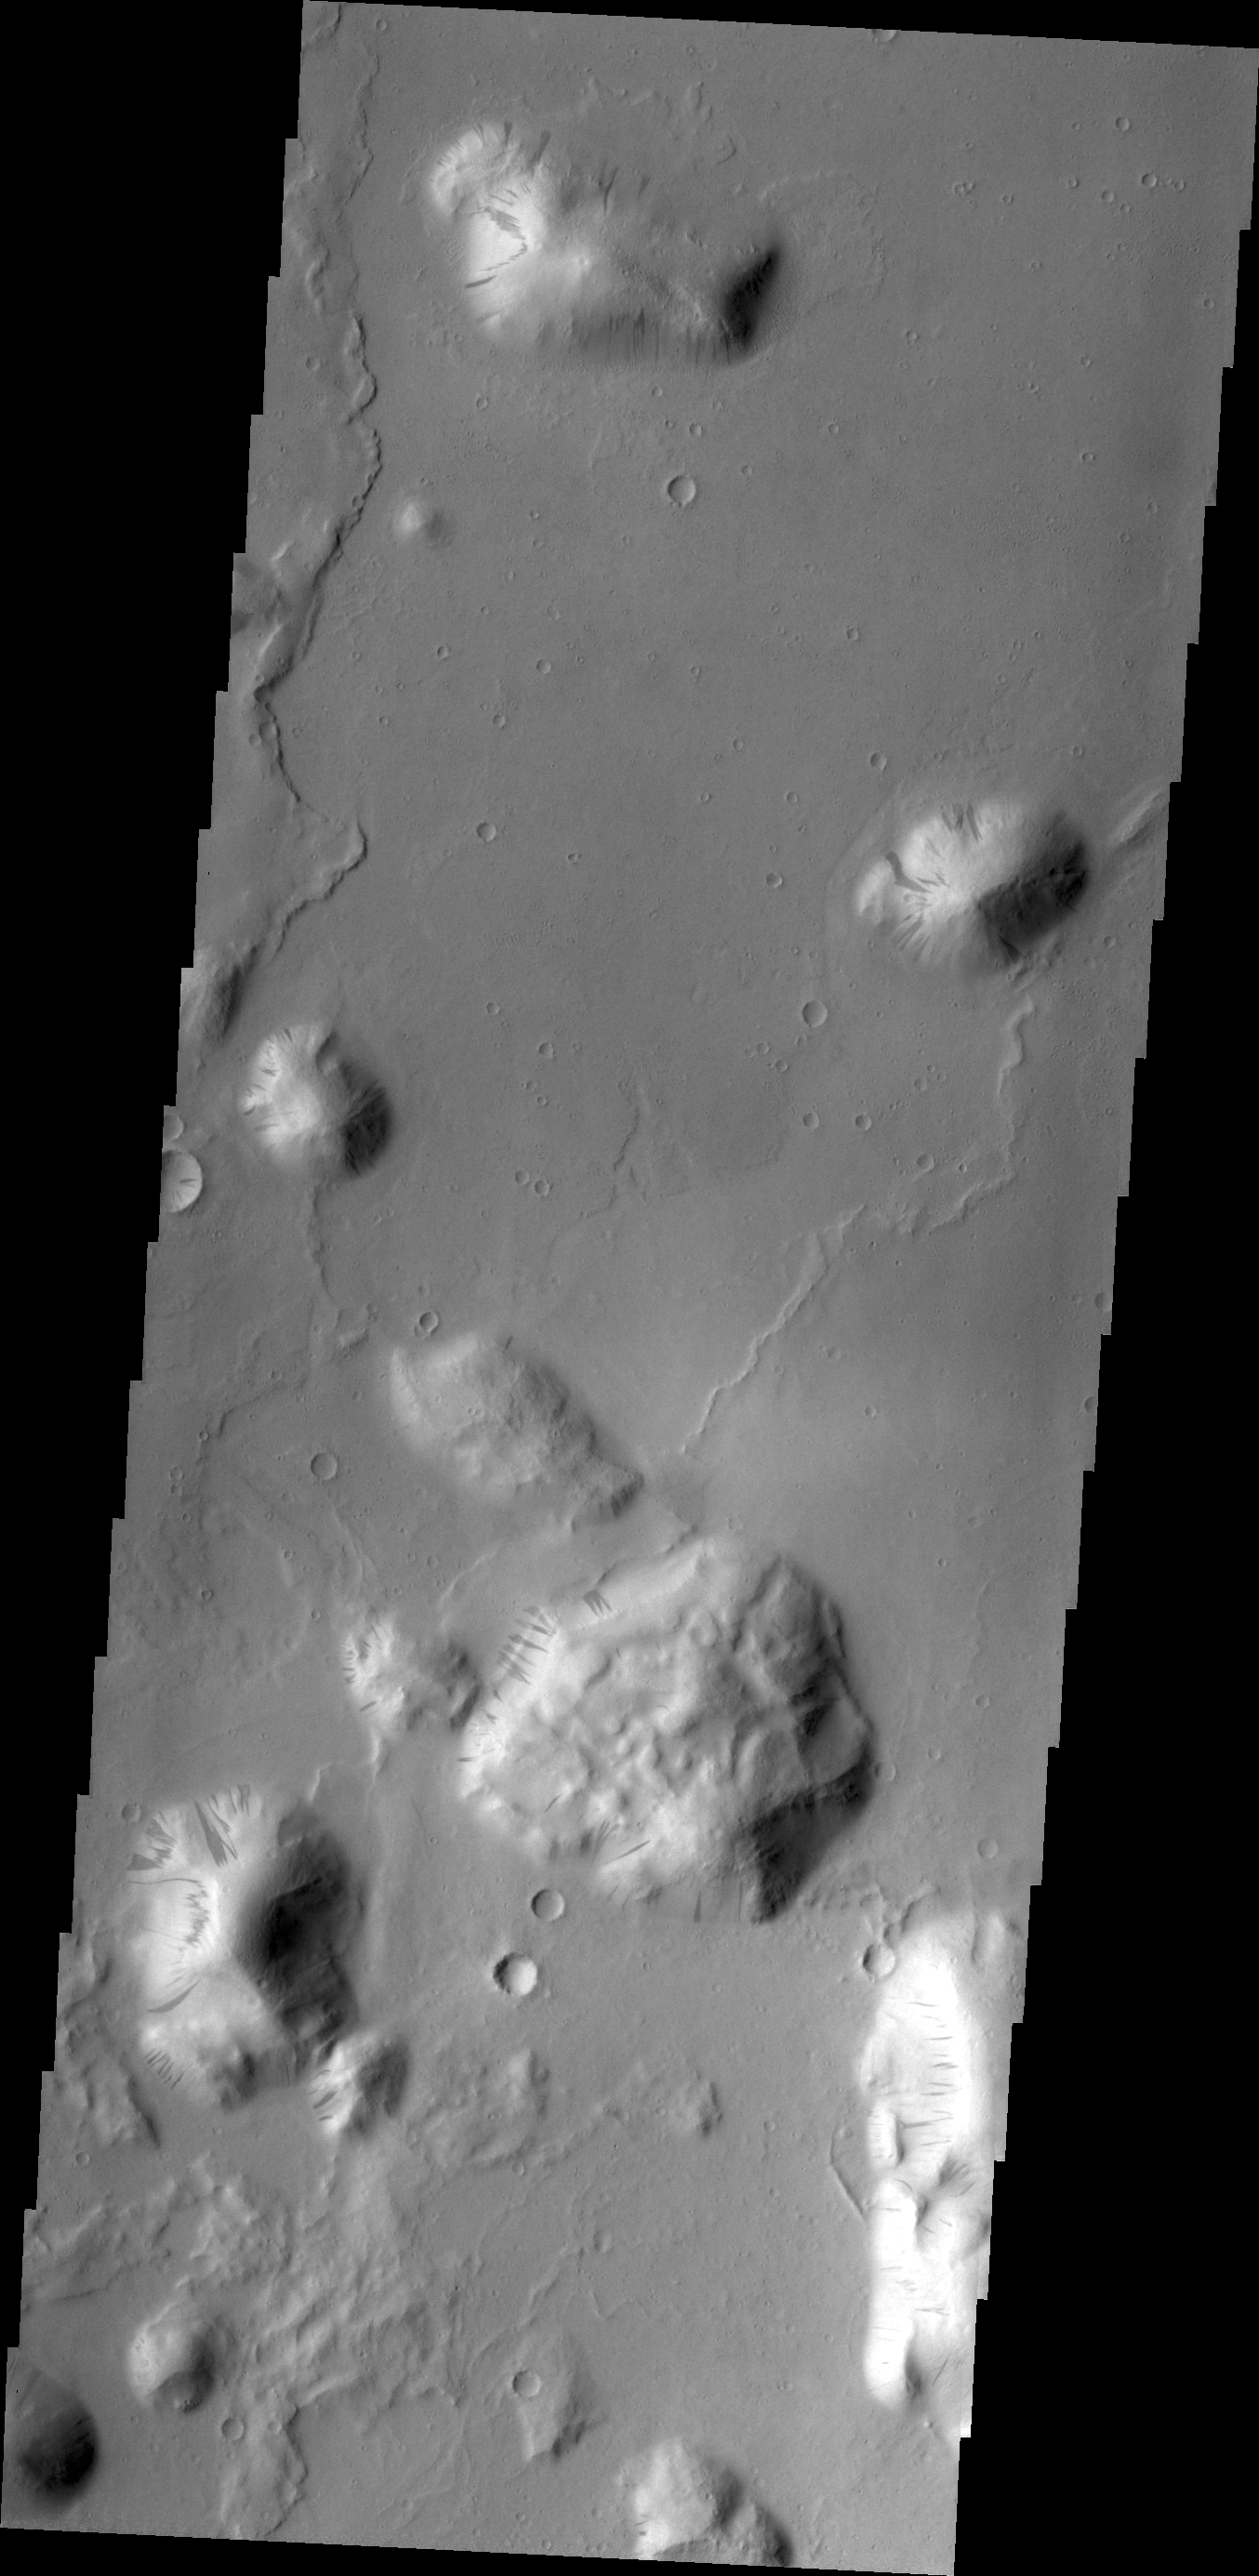

Down the Hill

Most of the hills in this image have dark streaks marking the sides. These dark marks are thought to be where bright dust has been removed by sliding down the hillside, perhaps started by a rock rolling from the rim that was dislodged by gravity.

Credit: NASA/JPL/ASU